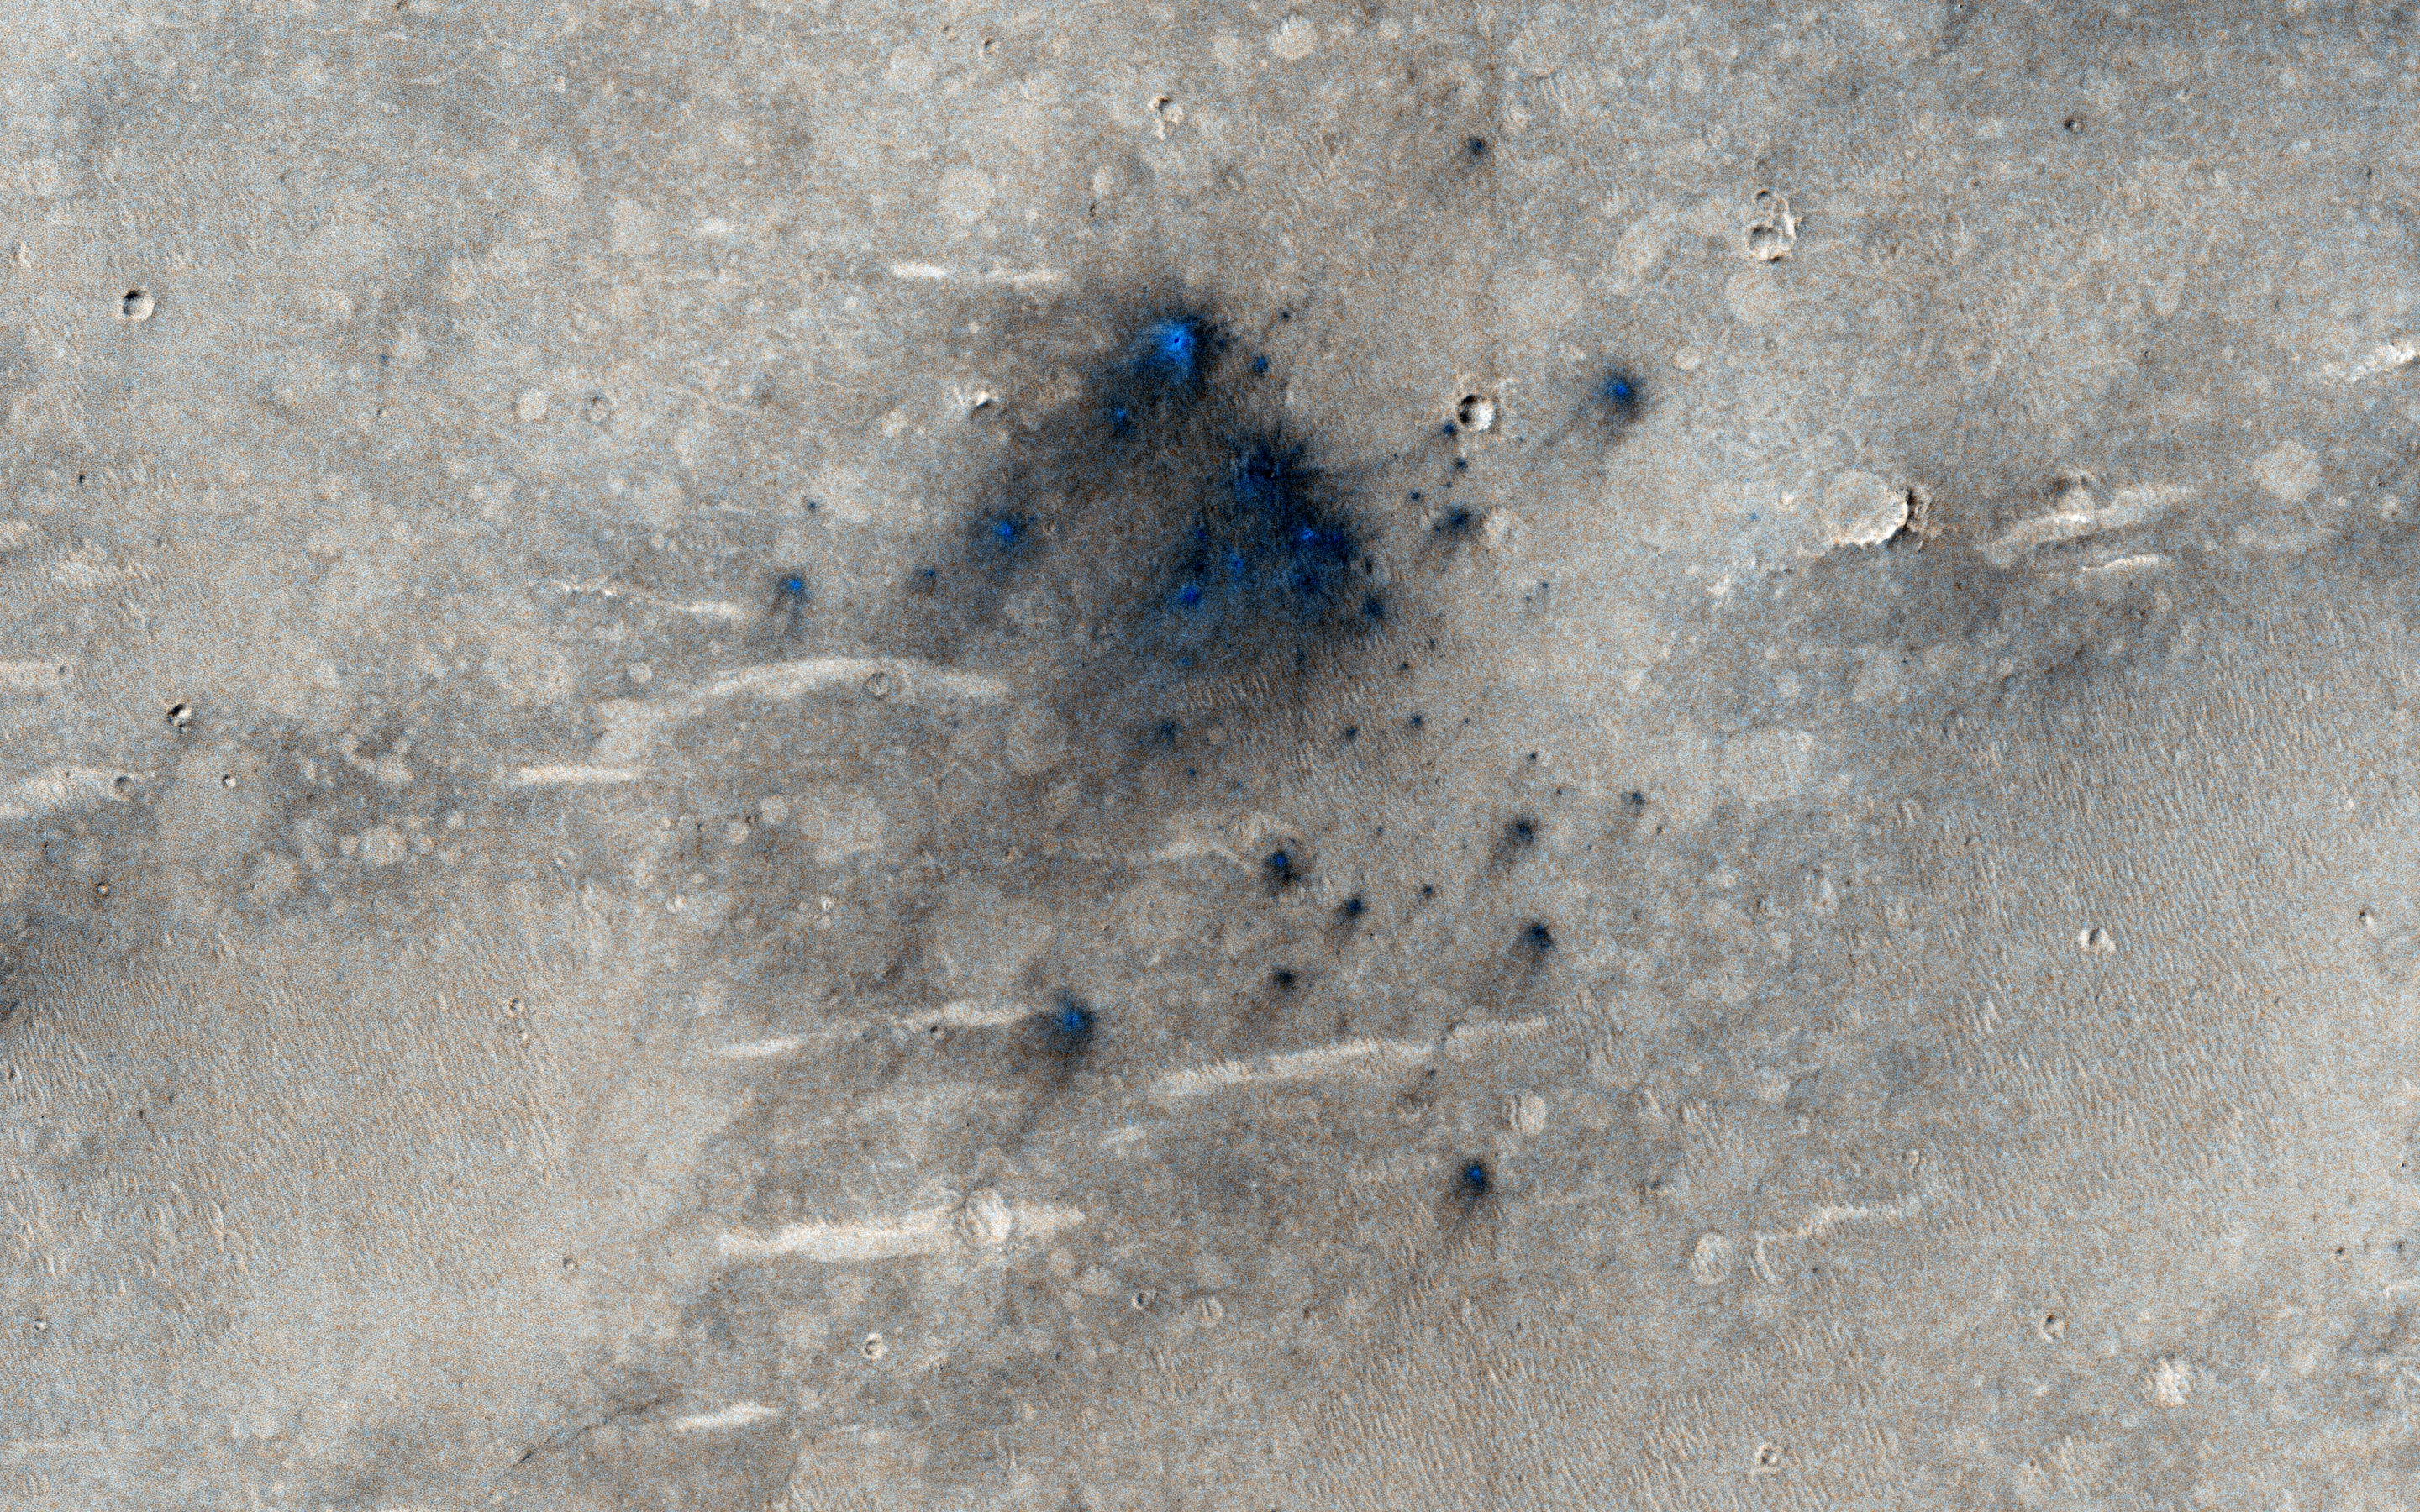

Possible Impacts from MSL Hardware

This cluster of small impact craters was spotted by the Context Camera on Mars Reconnaissance Orbiter in the region northwest of Gale Crater, the landing site of the Mars Science Laboratory (MSL) rover, Curiosity.

We had suspected that the cluster was produced by the impact of MSL’s hardware onto the surface of Mars, because we could see it in CTX images after the landing, but it was not present in images prior to the arrival of MSL. Consistent with this interpretation is the fact that the cluster is located along a line between the Curiosity landing site and a strewn field of debris previously identified in HiRISE images as being caused by MSL hardware, in particular the cruise stage and/or tungsten weights used as cruise balance masses (see the caption for ESP_029245_1755 and associated links).

Over a year has passed since the landing, so this impact cluster is not as fresh as those imaged earlier and has been degraded somewhat by winds from the northeast. Nevertheless, the cluster shows some similarities to the impacts up-range, including asymmetric ejecta patterns that indicate an oblique impact (estimated to be only 9 to 10 degrees above horizontal). The cluster is located some 9 kilometers downrange of the impacts imaged earlier, about 70 kilometers away from the rover landing site.

With a closeup image, we see that it is was produced by a “shotgun blast” of at least 40 individual impacts that formed small craters no larger than 2 meters in diameter. In contrast, the up-range impacts included four craters that were 4 to 5 meters in diameter. Assigning each of the impacts to specific pieces of hardware is a challenging puzzle, but it is thought that the four large craters were produced by two large tungsten weights that broke in half to make these four craters, or by pieces of the cruise stage, which was designed to break up in the atmosphere for planetary protection purposes, to kill any Earthly microbes.

The cluster imaged here adds to the mystery, and may have been produced by a piece of the cruise stage that travelled farther through the Martian atmosphere and was therefore more thoroughly fragmented by the time it crashed onto the surface.

HiRISE is one of six instruments on NASA’s Mars Reconnaissance Orbiter. The University of Arizona, Tucson, operates the orbiter’s HiRISE camera, which was built by Ball Aerospace & Technologies Corp., Boulder, Colo. NASA’s Jet Propulsion Laboratory, a division of the California Institute of Technology in Pasadena, manages the Mars Reconnaissance Orbiter Project for the NASA Science Mission Directorate, Washington.

Credit: NASA/JPL-Caltech/Univ. of Arizona